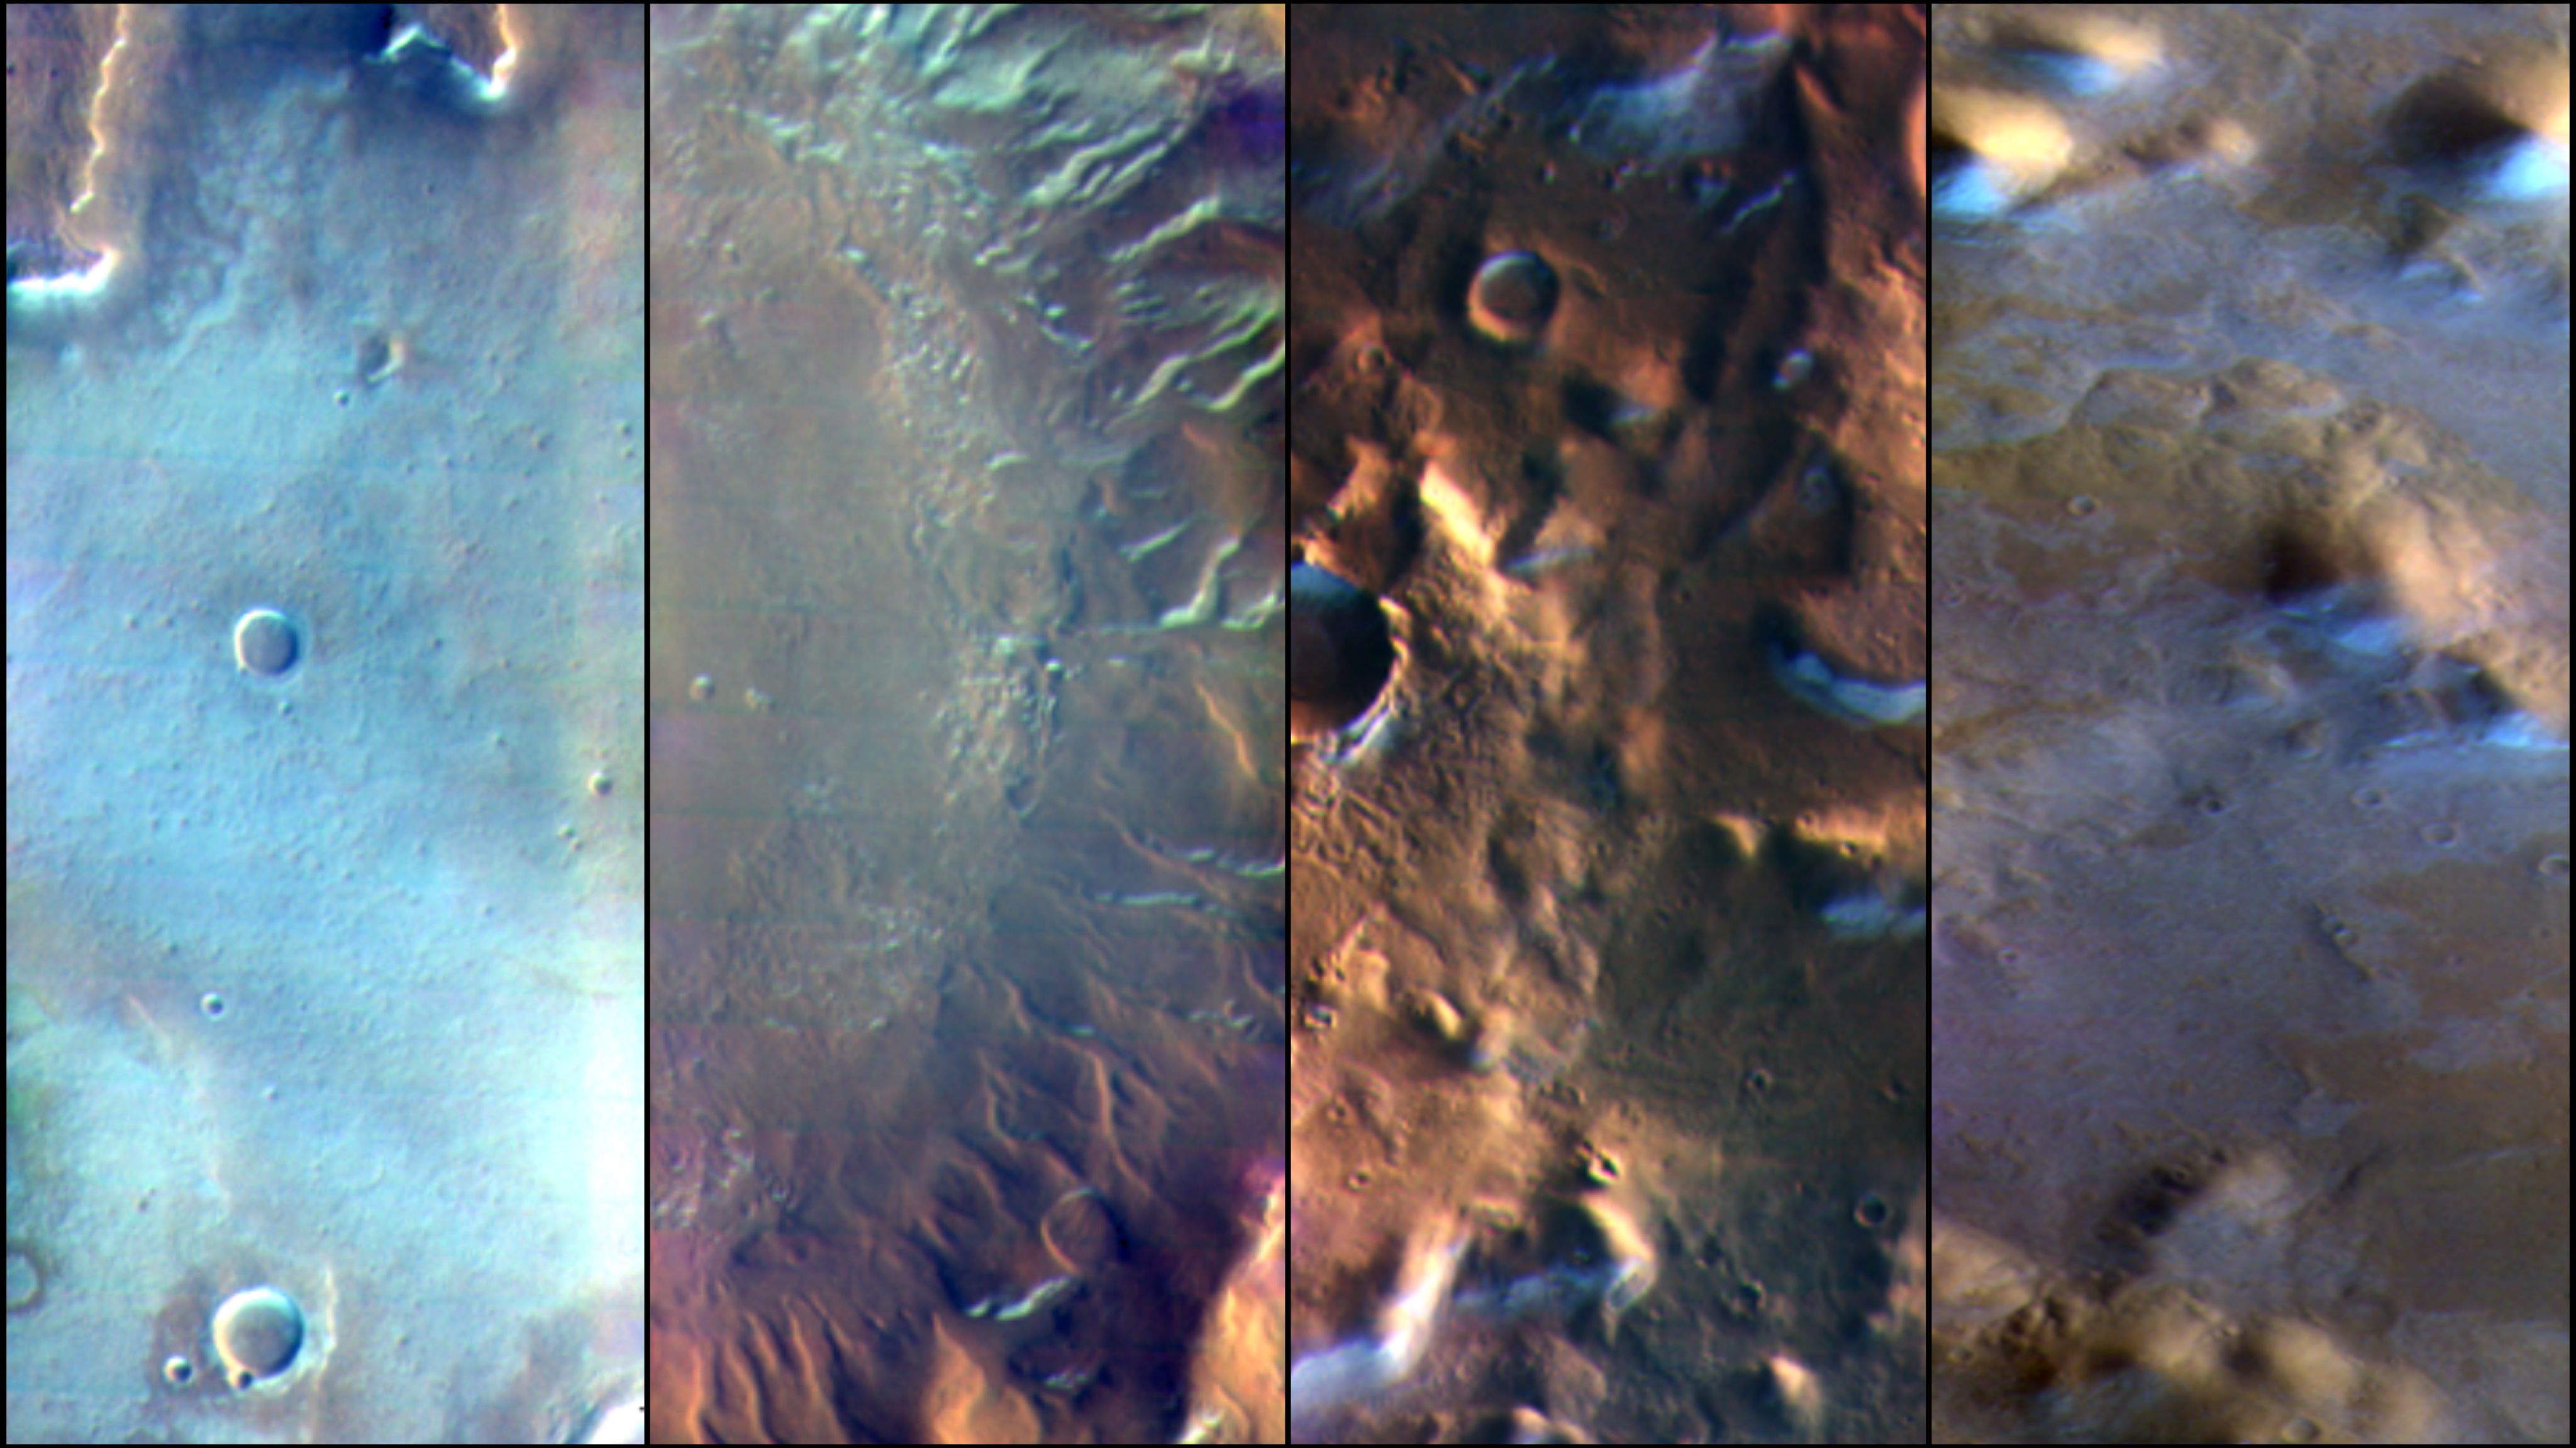

Four Images of Morning Frost on Mars

Martian surface frost, made up largely of carbon dioxide, appears blueish-white in these images from the Thermal Emission Imaging System (THEMIS) camera aboard NASA’s 2001 Odyssey orbiter. THEMIS takes images in both visible light perceptible to the human eye and heat-sensitive infrared.

NASA’s Jet Propulsion Laboratory manages the Odyssey mission for NASA’s Science Mission Directorate in Washington. THEMIS was developed by Arizona State University in collaboration with Raytheon Santa Barbara Remote Sensing. The THEMIS investigation is led by Philip Christensen at ASU. The prime contractor for the Odyssey project, Lockheed Martin Space in Denver, developed and built the orbiter. Mission operations are conducted jointly from Lockheed Martin and from JPL, a division of Caltech in Pasadena.

Credit: NASA/JPL-Caltech/ASU